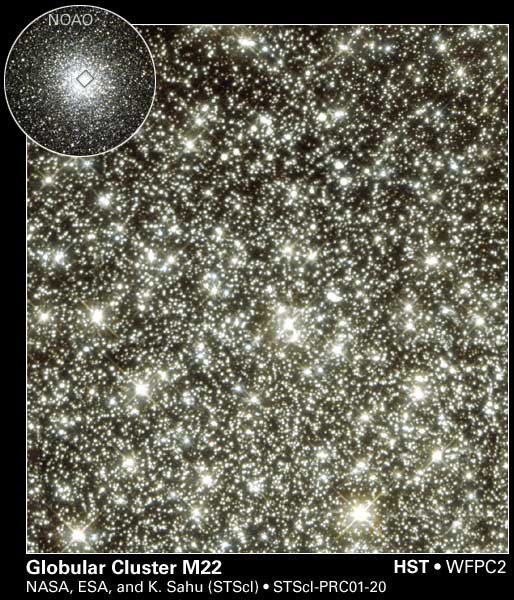

Globular Cluster M22

Scientists are mystified by what may be unexpected, wandering, planet-sized objects.

A new image taken by NASA’s Hubble Space Telescope implies the presence of these objects. The image is available at http://hubblesite.org/newscenter/archive/releases/2001/20/image/a/.

If confirmed, the new information collected by Hubble’s Wide Field and Planetary Camera 2 could yield new insights about how stars and planets formed. The camera was designed and built by NASA’s Jet Propulsion Laboratory, Pasadena, Calif.

In results published this week in the journal Nature, the scientists report six unusual “microlensing” events inside the globular cluster M22. Microlensing occurs when a background star brightens momentarily as a foreground object drifts by. The gravitational field of the object amplifies light from a distant background star in the huge central bulge of our galaxy. The objects believed to cause these events are too dim to be seen directly.

The unusually short period (less than 20 hours) over which these microlensing events occurred indicates that the mass of the intervening objects could be as little as 80 times that of Earth. If confirmed, these bodies would be the smallest celestial objects ever seen beyond our solar system that are not orbiting any star.

Theoretically, these objects might be planets that were gravitationally torn away from parent stars in the cluster. However, they are estimated to make up as much as 10 percent of the cluster’s mass — too numerous to be wandering, “orphaned” planets.

Because these findings are so surprising, the astronomers caution that they must be confirmed by follow-up Hubble observations.

The new Hubble image includes an inset photo showing the entire globular cluster of about 10 million stars. Globular cluster M22 is about 60 light-years wide. A light year equals about 9.5 trillion kilometers (5.9 trillion miles). The image was taken in June 1995 by the Burrell Schmidt telescope at the Case Western Reserve University’s Warner and Swasey Observatory on Kitt Peak in Arizona.

Additional information about the Hubble Space Telescope is online at http://www.stsci.edu/hst/. More information about the Wide Field and Planetary Camera 2 is at http://www.stsci.edu/hst/wfpc2.

The Space Telescope Science Institute, Baltimore, Md., manages space operations for the Hubble Space Telescope for NASA’s Office of Space Science, Washington, D.C. The Institute is operated by the Association of Universities for Research in Astronomy, Inc., for NASA, under contract with the Goddard Space Flight Center, Greenbelt, Md. The Hubble Space Telescope is a project of international cooperation between NASA and the European Space Agency.

Credit: NASA